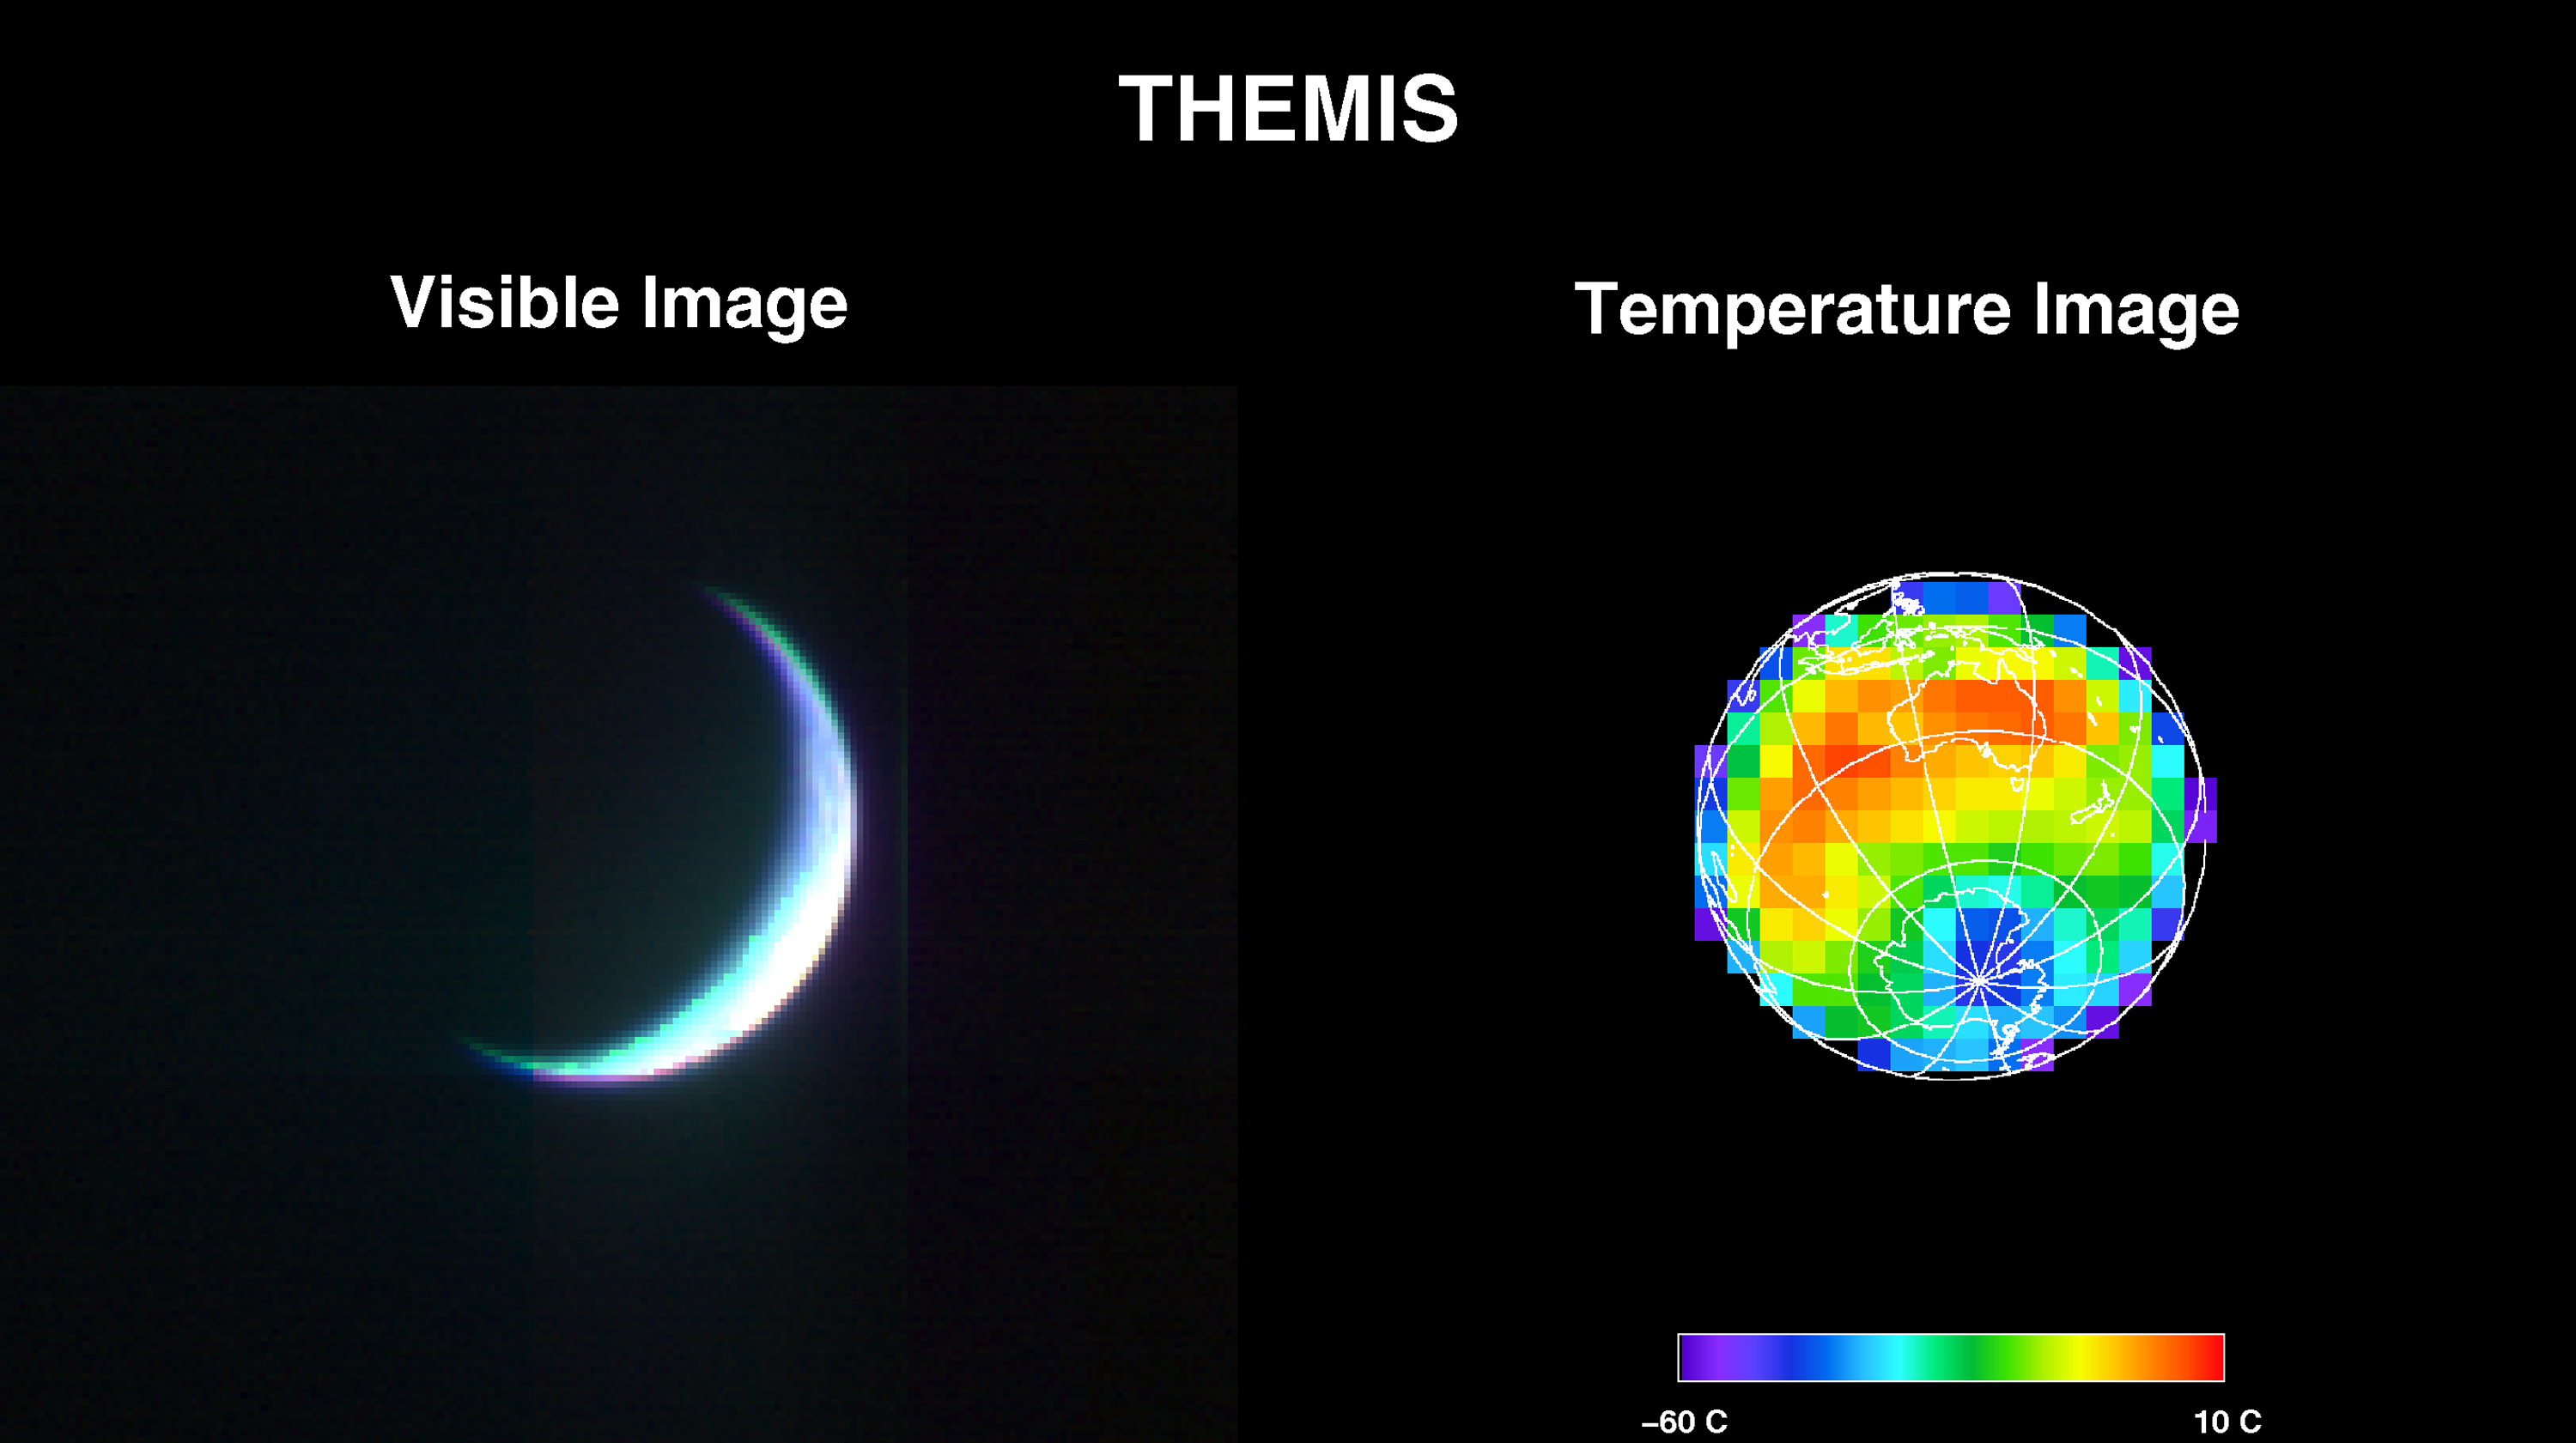

2001 Mars Odyssey Images Earth (Visible and Infrared)

2001 Mars Odyssey’s Thermal Emission Imaging System (THEMIS) acquired these images of the Earth using its visible and infrared cameras as it left the Earth. The visible image shows the thin crescent viewed from Odyssey’s perspective. The infrared image was acquired at exactly the same time, but shows the entire Earth using the infrared’s “night-vision” capability. Invisible light the instrument sees only reflected sunlight and therefore sees nothing on the night side of the planet. In infrared light the camera observes the light emitted by all regions of the Earth. The coldest ground temperatures seen correspond to the nighttime regions of Antarctica; the warmest temperatures occur in Australia. The low temperature in Antarctica is minus 50 degrees Celsius (minus 58 degrees Fahrenheit); the high temperature at night in Australia 9 degrees Celsius(48.2 degrees Fahrenheit). These temperatures agree remarkably well with observed temperatures of minus 63 degrees Celsius at Vostok Station in Antarctica, and 10 degrees Celsius in Australia. The images were taken at a distance of 3,563,735 kilometers (more than 2 million miles) on April 19, 2001 as the Odyssey spacecraft left Earth.

Credit: NASA/JPL/Arizona State University